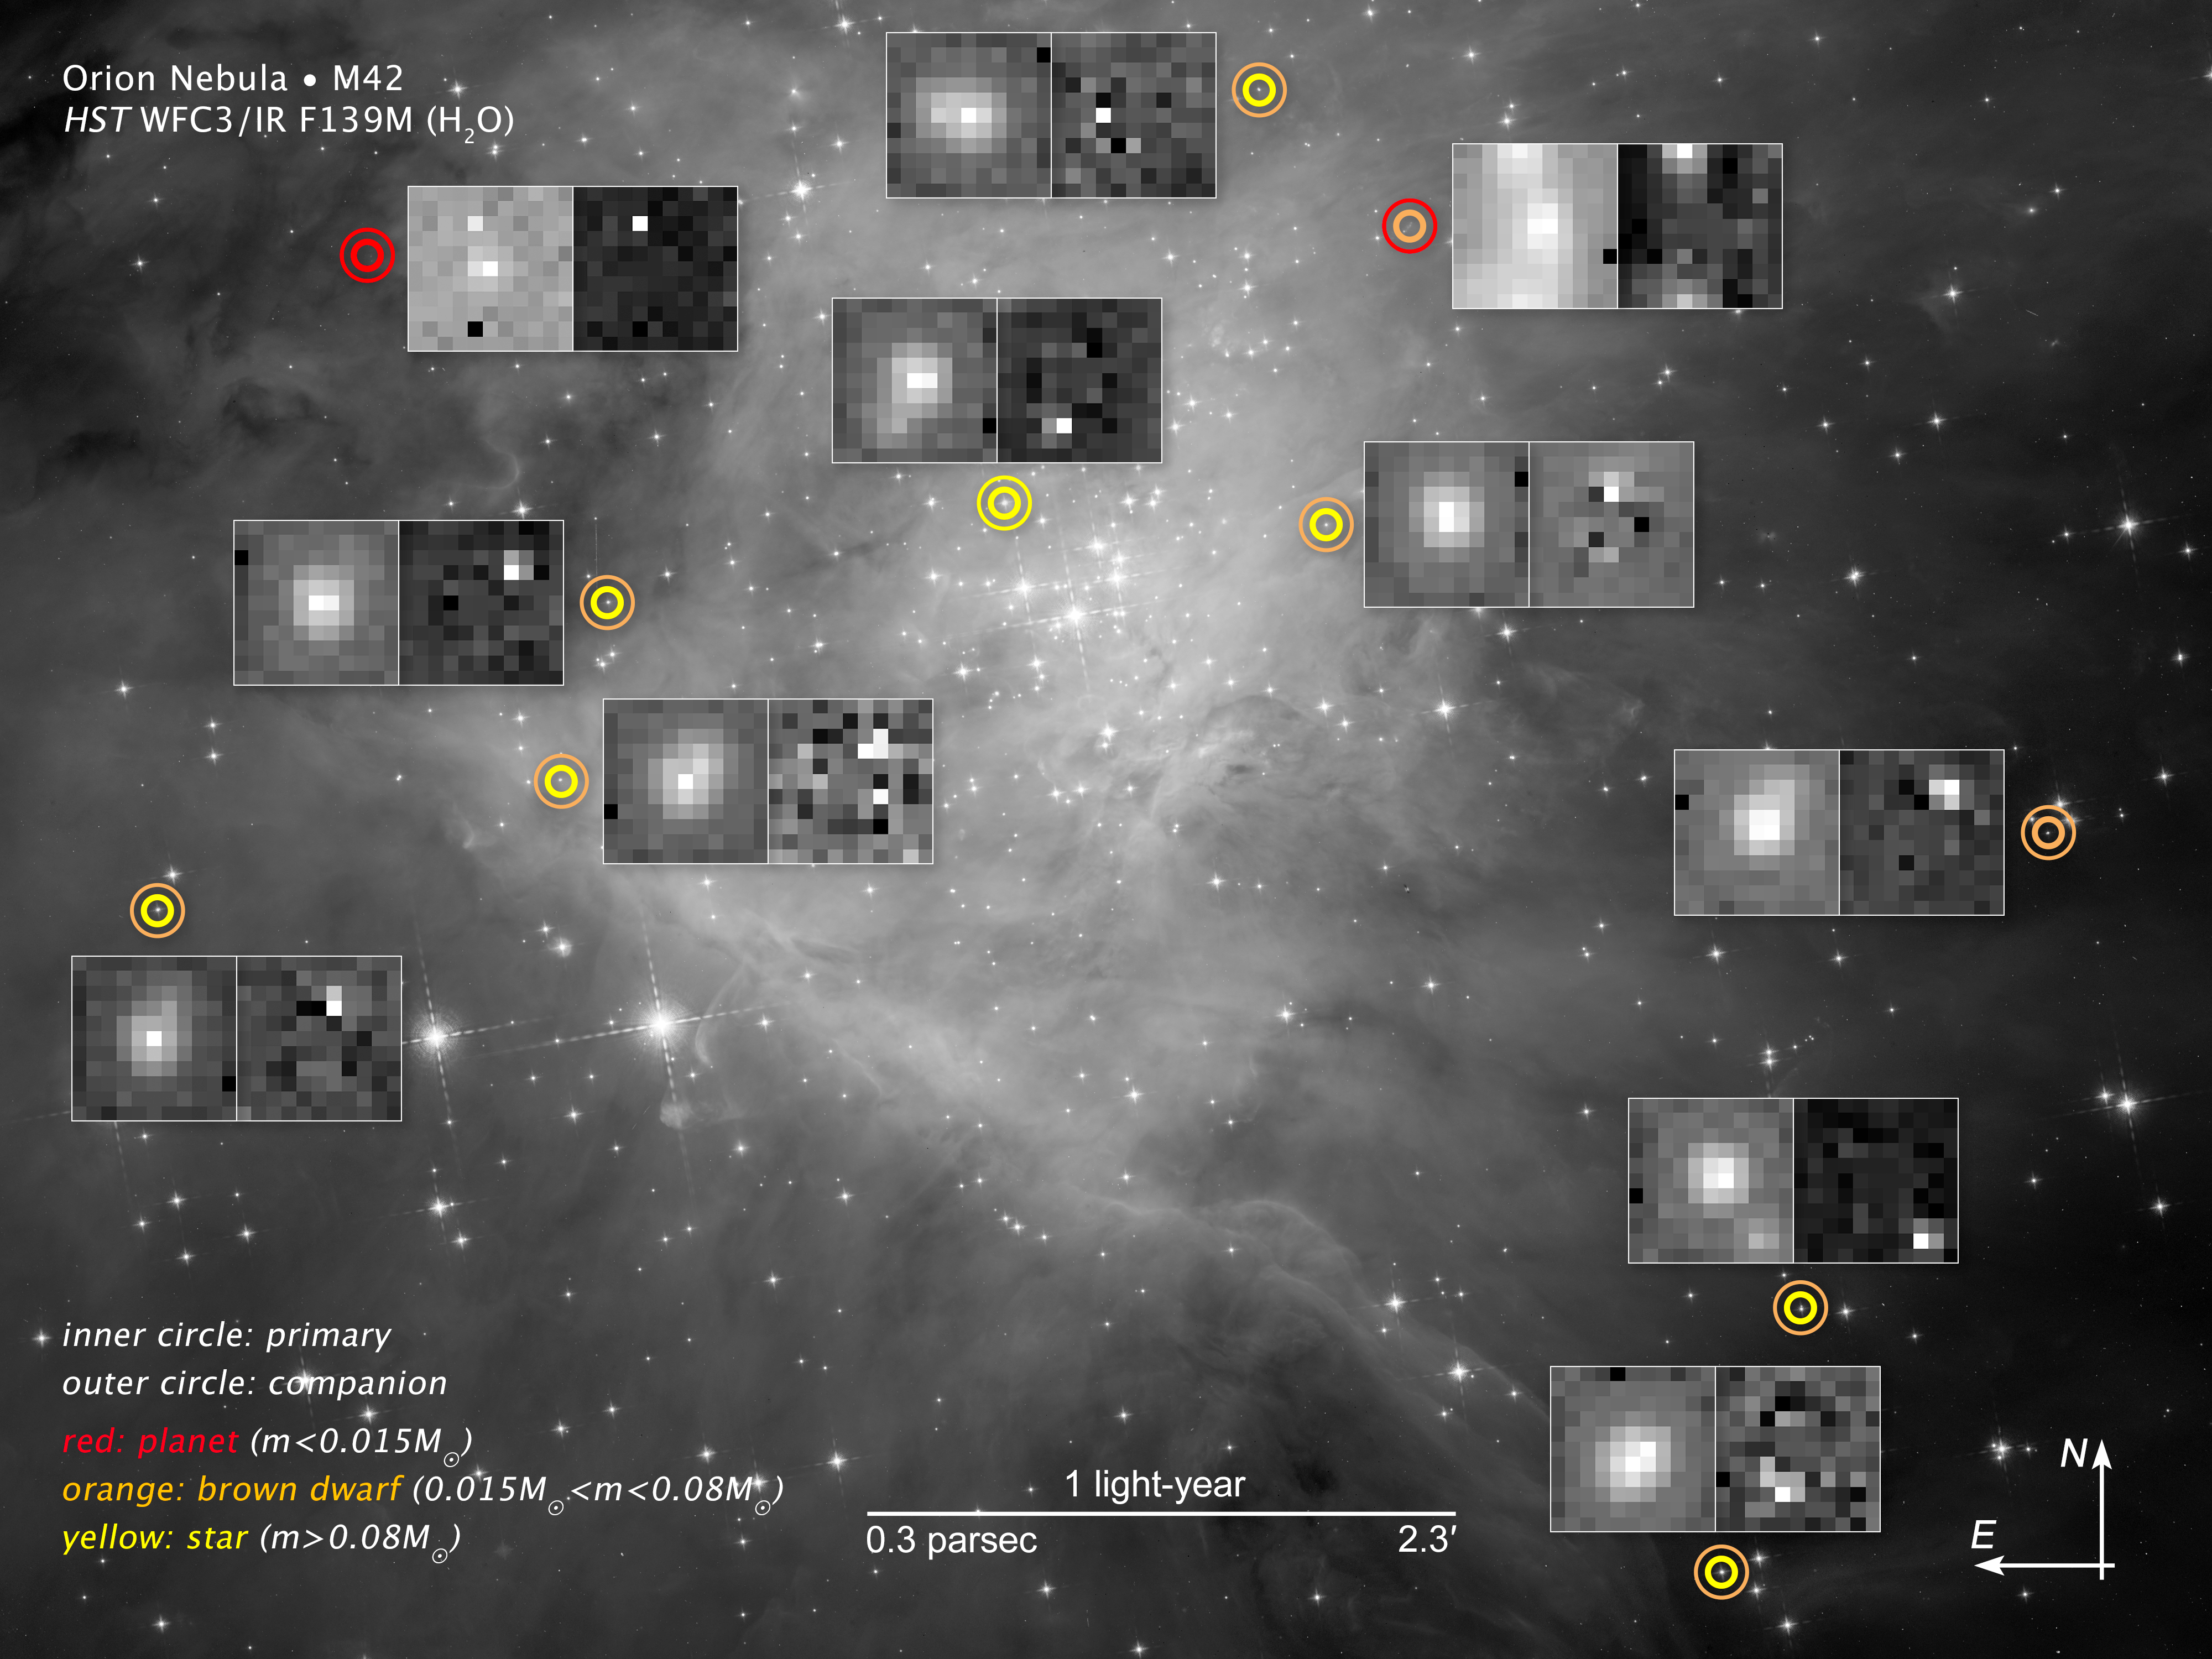

Compass Image for Substellar Objects in Orion

This image shows the central portion of the Orion Nebula, where the Hubble Space Telescope was used to conduct a survey for low-mass stars, brown dwarfs, and planets. Each symbol identifies a pair of objects, which can be seen as a single dot of light in the symbol’s center. The thicker inner circle represents the primary body, and the thinner outer circle indicates the companion. The circles are color-coded: Red for a planet; orange for a brown dwarf; and yellow for a star. Adjacent to each symbol is a pair of Hubble images. The picture on the left is the original image of the primary and companion. The image on the left shows the companion only, with the primary object digitally subtracted through a special image processing technique that separates the images of the objects into binary pairs. The portion of the Orion Nebula measures roughly 4 by 3 light-years.

Credit: NASA , ESA, and G. Strampelli (STScI)